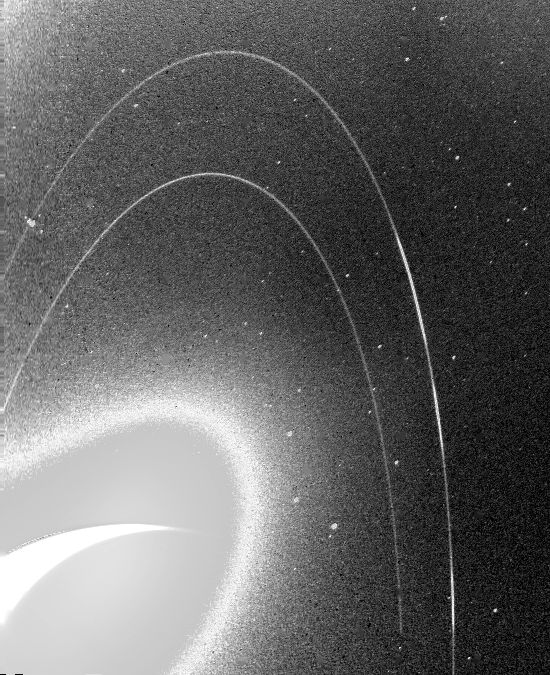

Neptune’s Rings

This wide-angle Voyager 2 image, taken through the camera’s clear filter, is the first to show Neptune’s rings in detail. The two main rings, about 53,000 km (33,000 miles) and 63,000 km (39,000 miles) from Neptune, are 5 to 10 times brighter than in earlier images. The difference is due to lighting and viewing geometry. In approach images, the rings were seen in light scattered backward toward the spacecraft at a 15-degree phase angle. However, this image was taken at a 135-degree phase angle as Voyager left the planet. That geometry is ideal for detecting microscopic particles that forward-scatter light preferentially. The fact that Neptune’s rings are so much brighter at that angle means the particle-size distribution is quite different from most of Uranus’ and Saturn’s rings, which contain fewer dust-size grains. However, a few components of the Saturnian and Uranian ring systems exhibit forward-scattering behavior: The F ring and the Encke Gap ringlet at Saturn, and 1986U1R at Uranus. They are also narrow, clumpy ringlets with kinks, and are associated with nearby moonlets too small to detect directly. In this image, the main clumpy arc, composed of three features each about 6 to 8 degrees long, is clearly seen. This image was obtained when Voyager was 1.1 million km (683,000 miles) from Neptune. Exposure time was 111seconds. The Voyager Mission is conducted by JPL for NASA’s Office of Space Science and Applications.

Credit: NASA/JPL